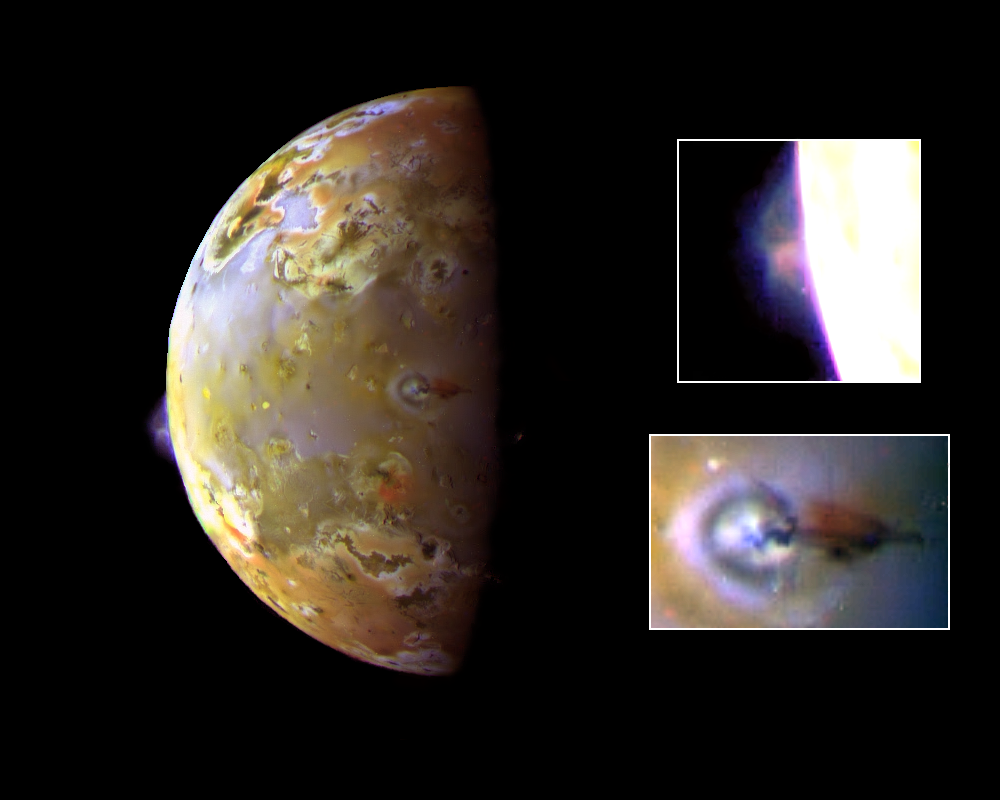

Active Volcanic Plumes on Io

This color image, acquired during Galileo’s ninth orbit around Jupiter, shows two volcanic plumes on Io. One plume was captured on the bright limb or edge of the moon (see inset at upper right), erupting over a caldera (volcanic depression) named Pillan Patera after a South American god of thunder, fire and volcanoes. The plume seen by Galileo is 140 kilometers (86 miles) high and was also detected by the Hubble Space Telescope. The Galileo spacecraft will pass almost directly over Pillan Patera in 1999 at a range of only 600 kilometers (373 miles).

The second plume, seen near the terminator (boundary between day and night), is called Prometheus after the Greek fire god (see inset at lower right). The shadow of the 75-kilometer (45- mile) high airborne plume can be seen extending to the right of the eruption vent. The vent is near the center of the bright and dark rings. Plumes on Io have a blue color, so the plume shadow is reddish. The Prometheus plume can be seen in every Galileo image with the appropriate geometry, as well as every such Voyager image acquired in 1979. It is possible that this plume has been continuously active for more than 18 years. In contrast, a plume has never been seen at Pillan Patera prior to the recent Galileo and Hubble Space Telescope images.

North is toward the top of the picture. The resolution is about 6 kilometers (3.7 miles) per picture element. This composite uses images taken with the green, violet and near infrared filters of the solid state imaging (CCD) system on NASA’s Galileo spacecraft. The images were obtained on June 28, 1997, at a range of more than 600,000 kilometers (372,000 miles).

The Jet Propulsion Laboratory, Pasadena, CA manages the Galileo mission for NASA’s Office of Space Science, Washington, DC. JPL is an operating division of California Institute of Technology (Caltech).

Credit: NASA/JPL